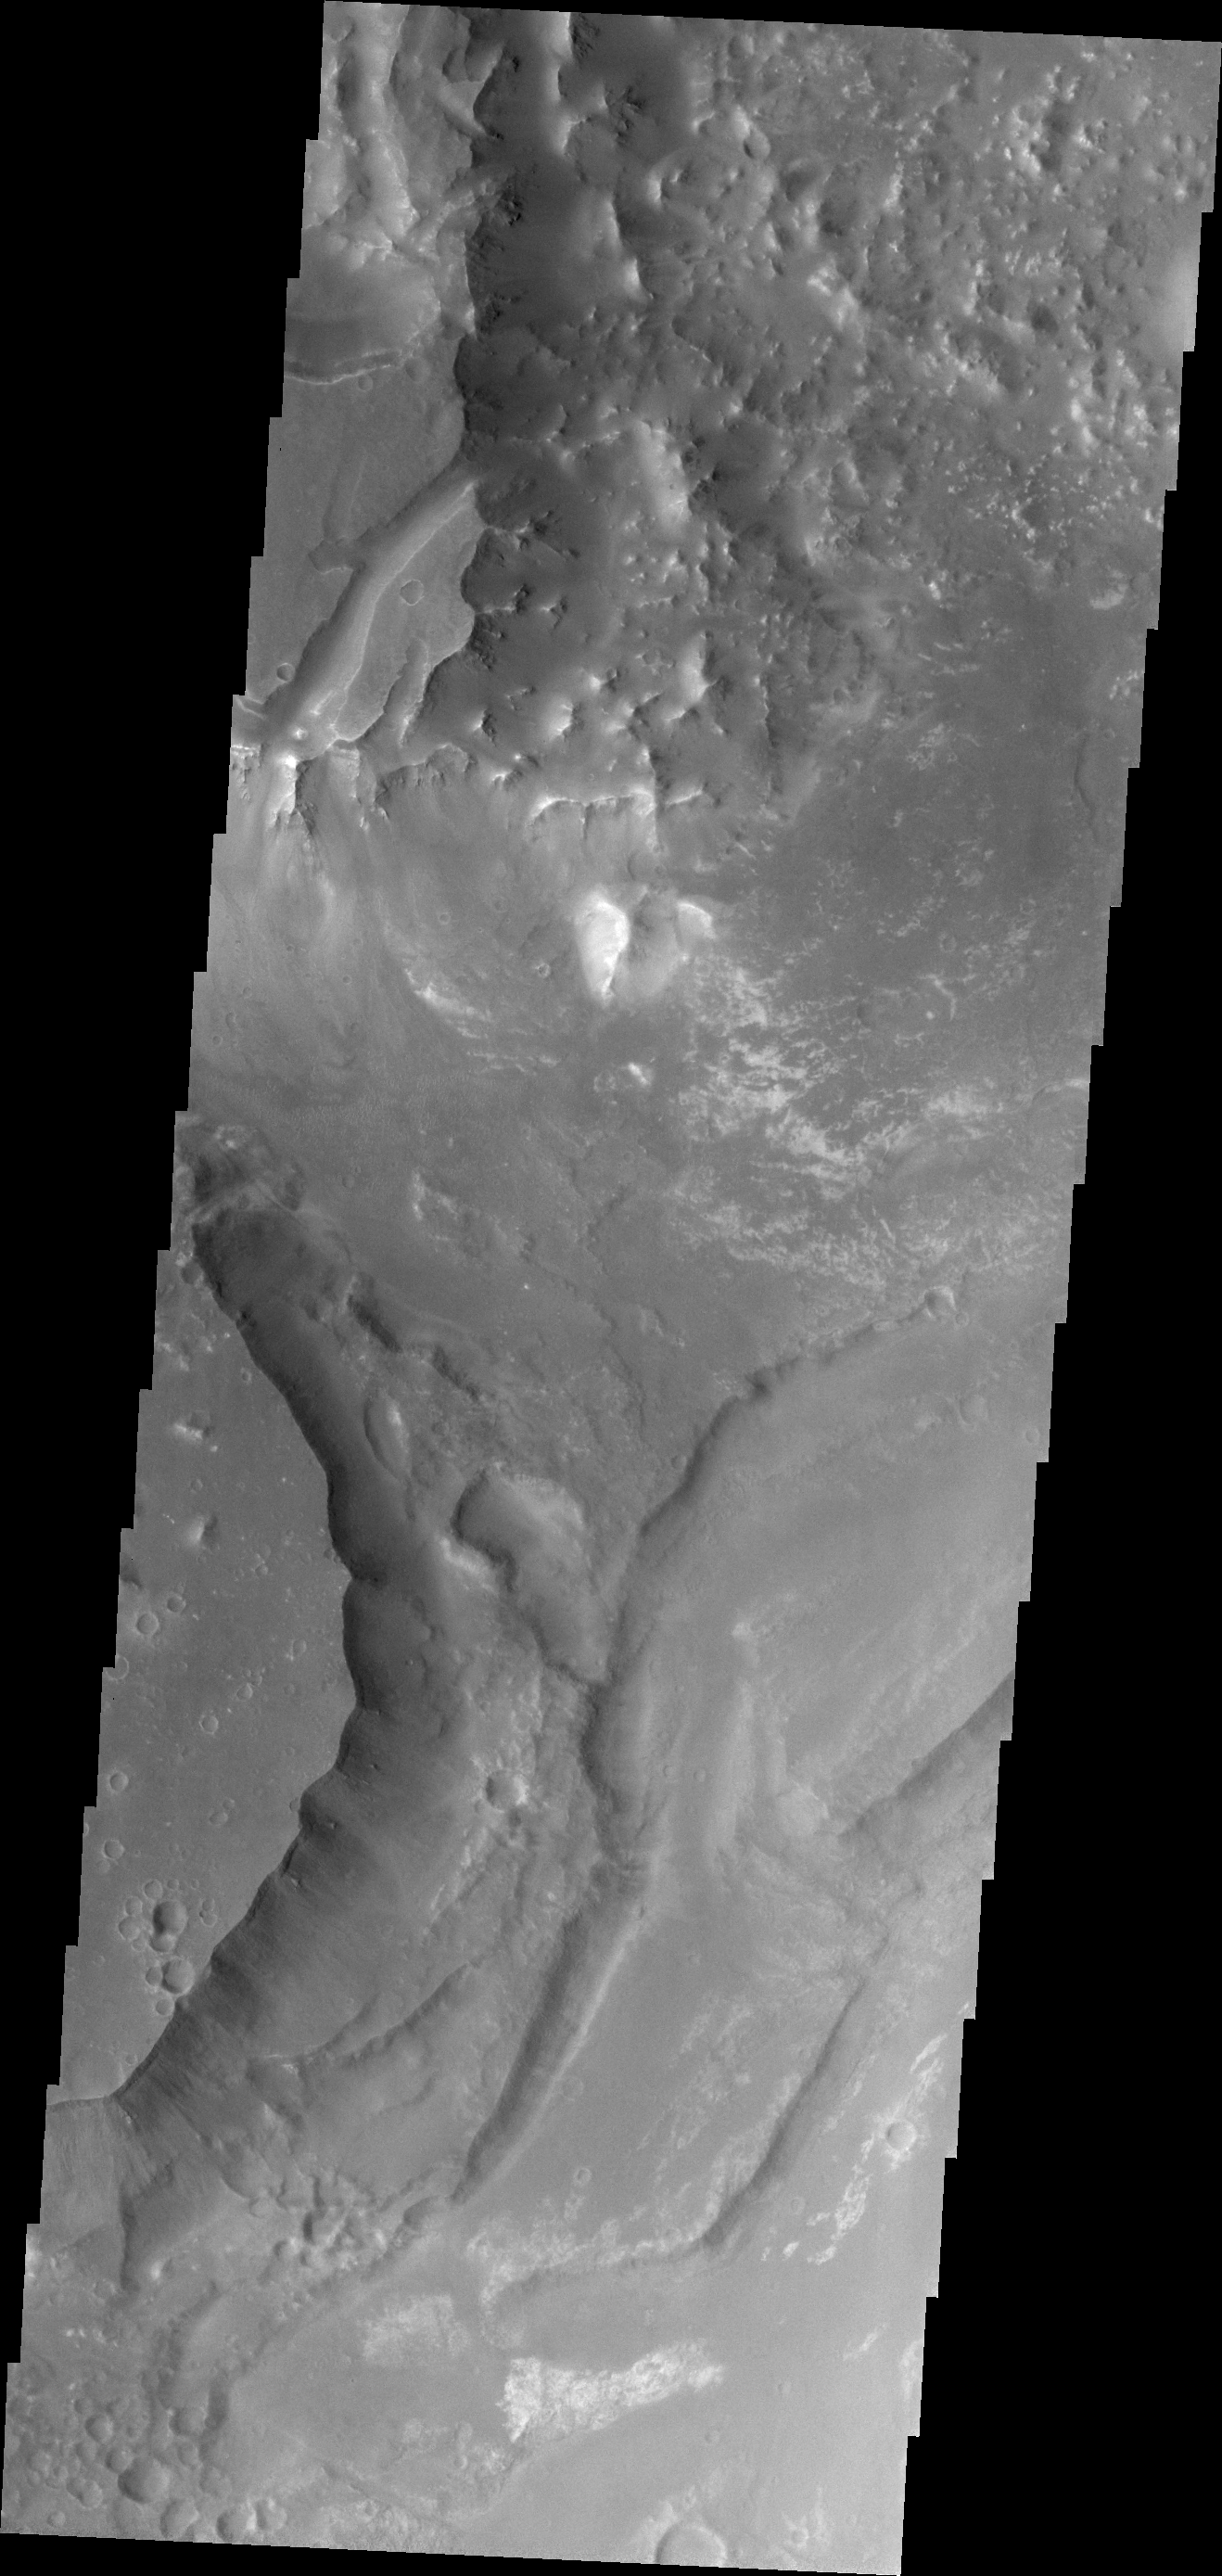

Aurorae Chaos

Aurorae Chaos is located at the eastern end of the chasmata forming Vallis Marineris. This image is very close to the chasmata and at a higher elevation than the floor of the chasmata.

Credit: NASA/JPL/ASU